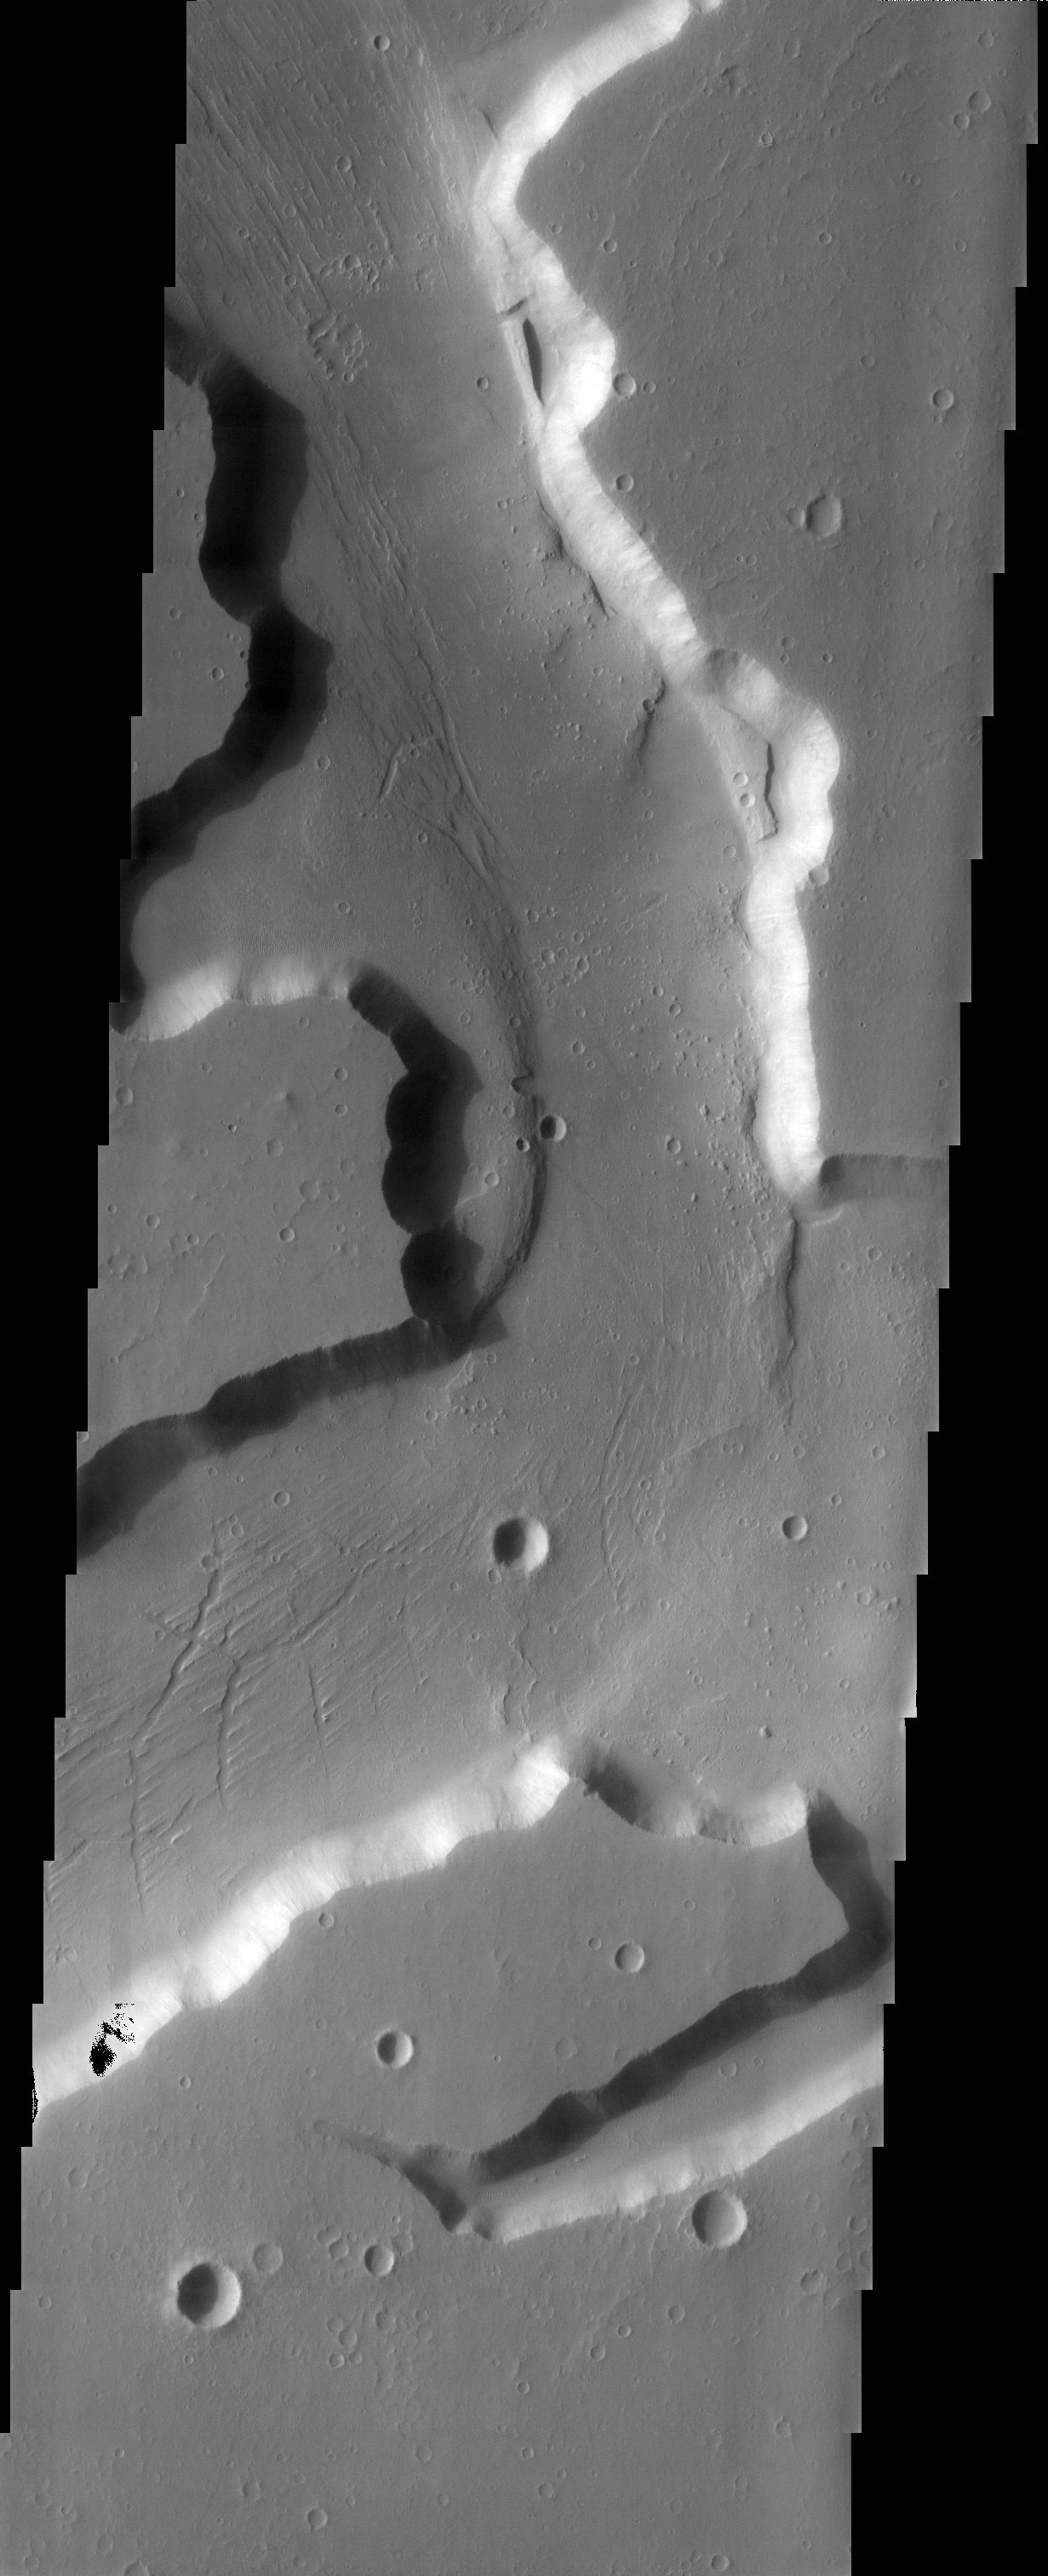

Kasei Vallis

3D Projection onto MOLA data

The MOLA context image of Kasei Valles suggests the observed channels may be partly structurally controlled due to their rectilinear pattern. However, the high-resolution THEMIS image shows grooves within the channels that can be interpreted as evidence for fluvial activity. This relationship suggests that the initial channel formation was structurally controlled, and that once formed, the channels provided a conduit for movement of material.

Note: this THEMIS visual image has not been radiometrically nor geometrically calibrated for this preliminary release. An empirical correction has been performed to remove instrumental effects. A linear shift has been applied in the cross-track and down-track direction to approximate spacecraft and planetary motion. Fully calibrated and geometrically projected images will be released through the Planetary Data System in accordance with Project policies at a later time.

NASA’s Jet Propulsion Laboratory manages the 2001 Mars Odyssey mission for NASA’s Office of Space Science, Washington, D.C. The Thermal Emission Imaging System (THEMIS) was developed by Arizona State University, Tempe, in collaboration with Raytheon Santa Barbara Remote Sensing. The THEMIS investigation is led by Dr. Philip Christensen at Arizona State University. Lockheed Martin Astronautics, Denver, is the prime contractor for the Odyssey project, and developed and built the orbiter. Mission operations are conducted jointly from Lockheed Martin and from JPL, a division of the California Institute of Technology in Pasadena.

Image information: VIS instrument. Latitude 15.2, Longitude 288.3 East (71.7 West). 19 meter/pixel resolution.

Credit: NASA/JPL/Arizona State University